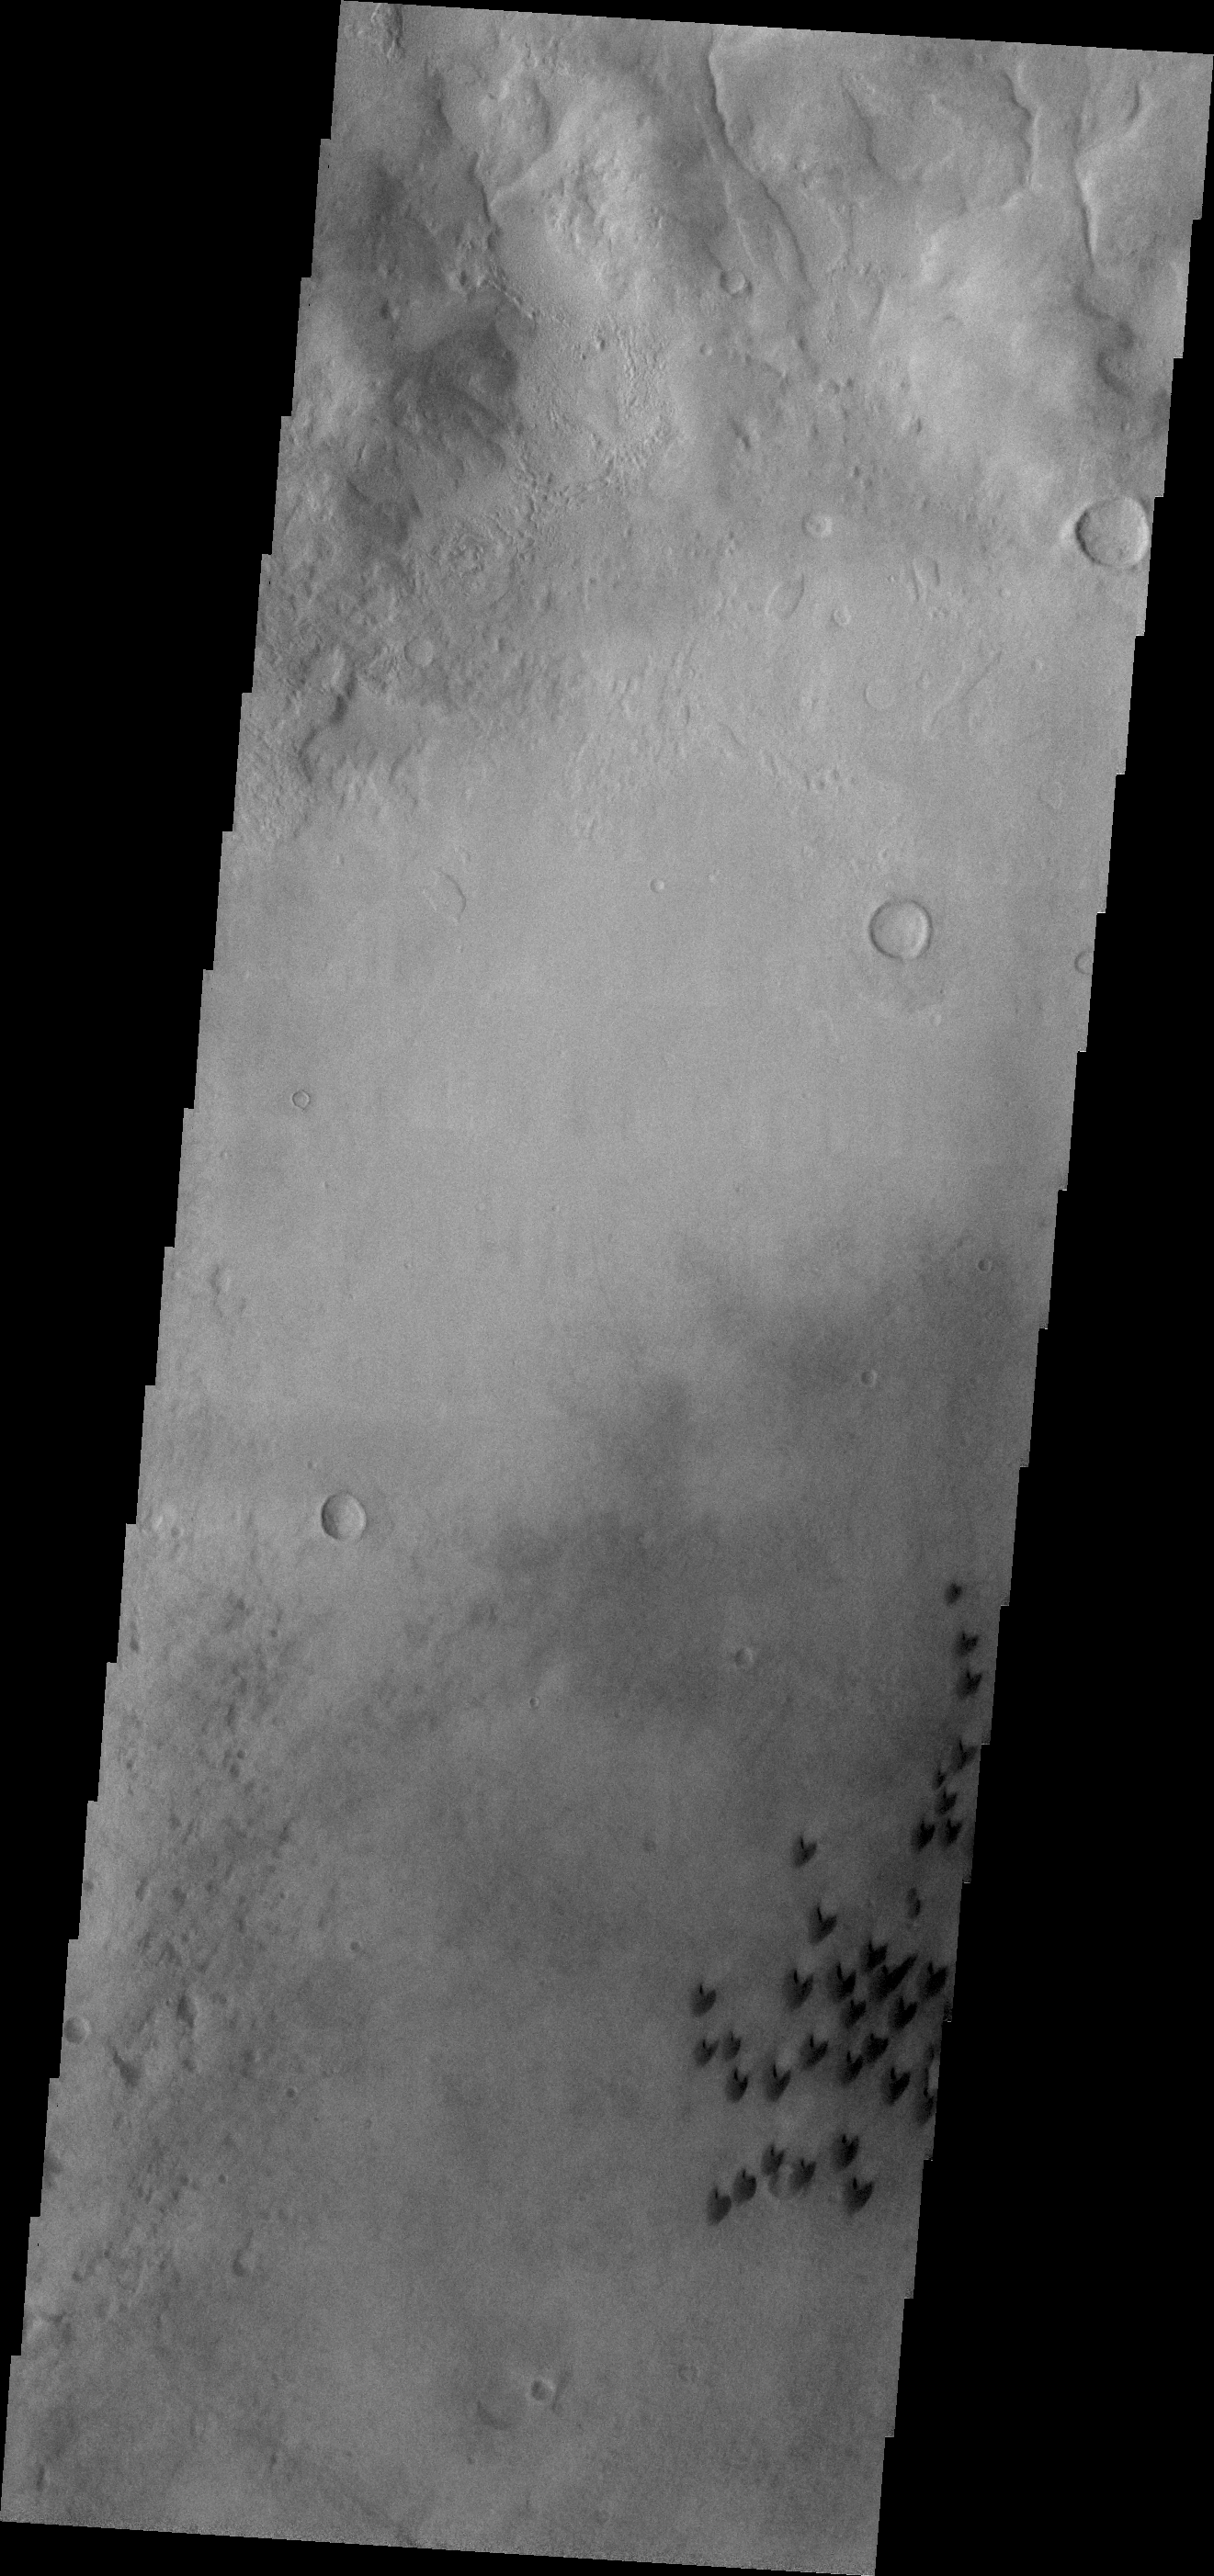

Arkhangelsky Crater Dunes

Individual dunes exist on the floor of Arkhangelsky Crater in Noachis Terra.

Credit: NASA/JPL/ASU